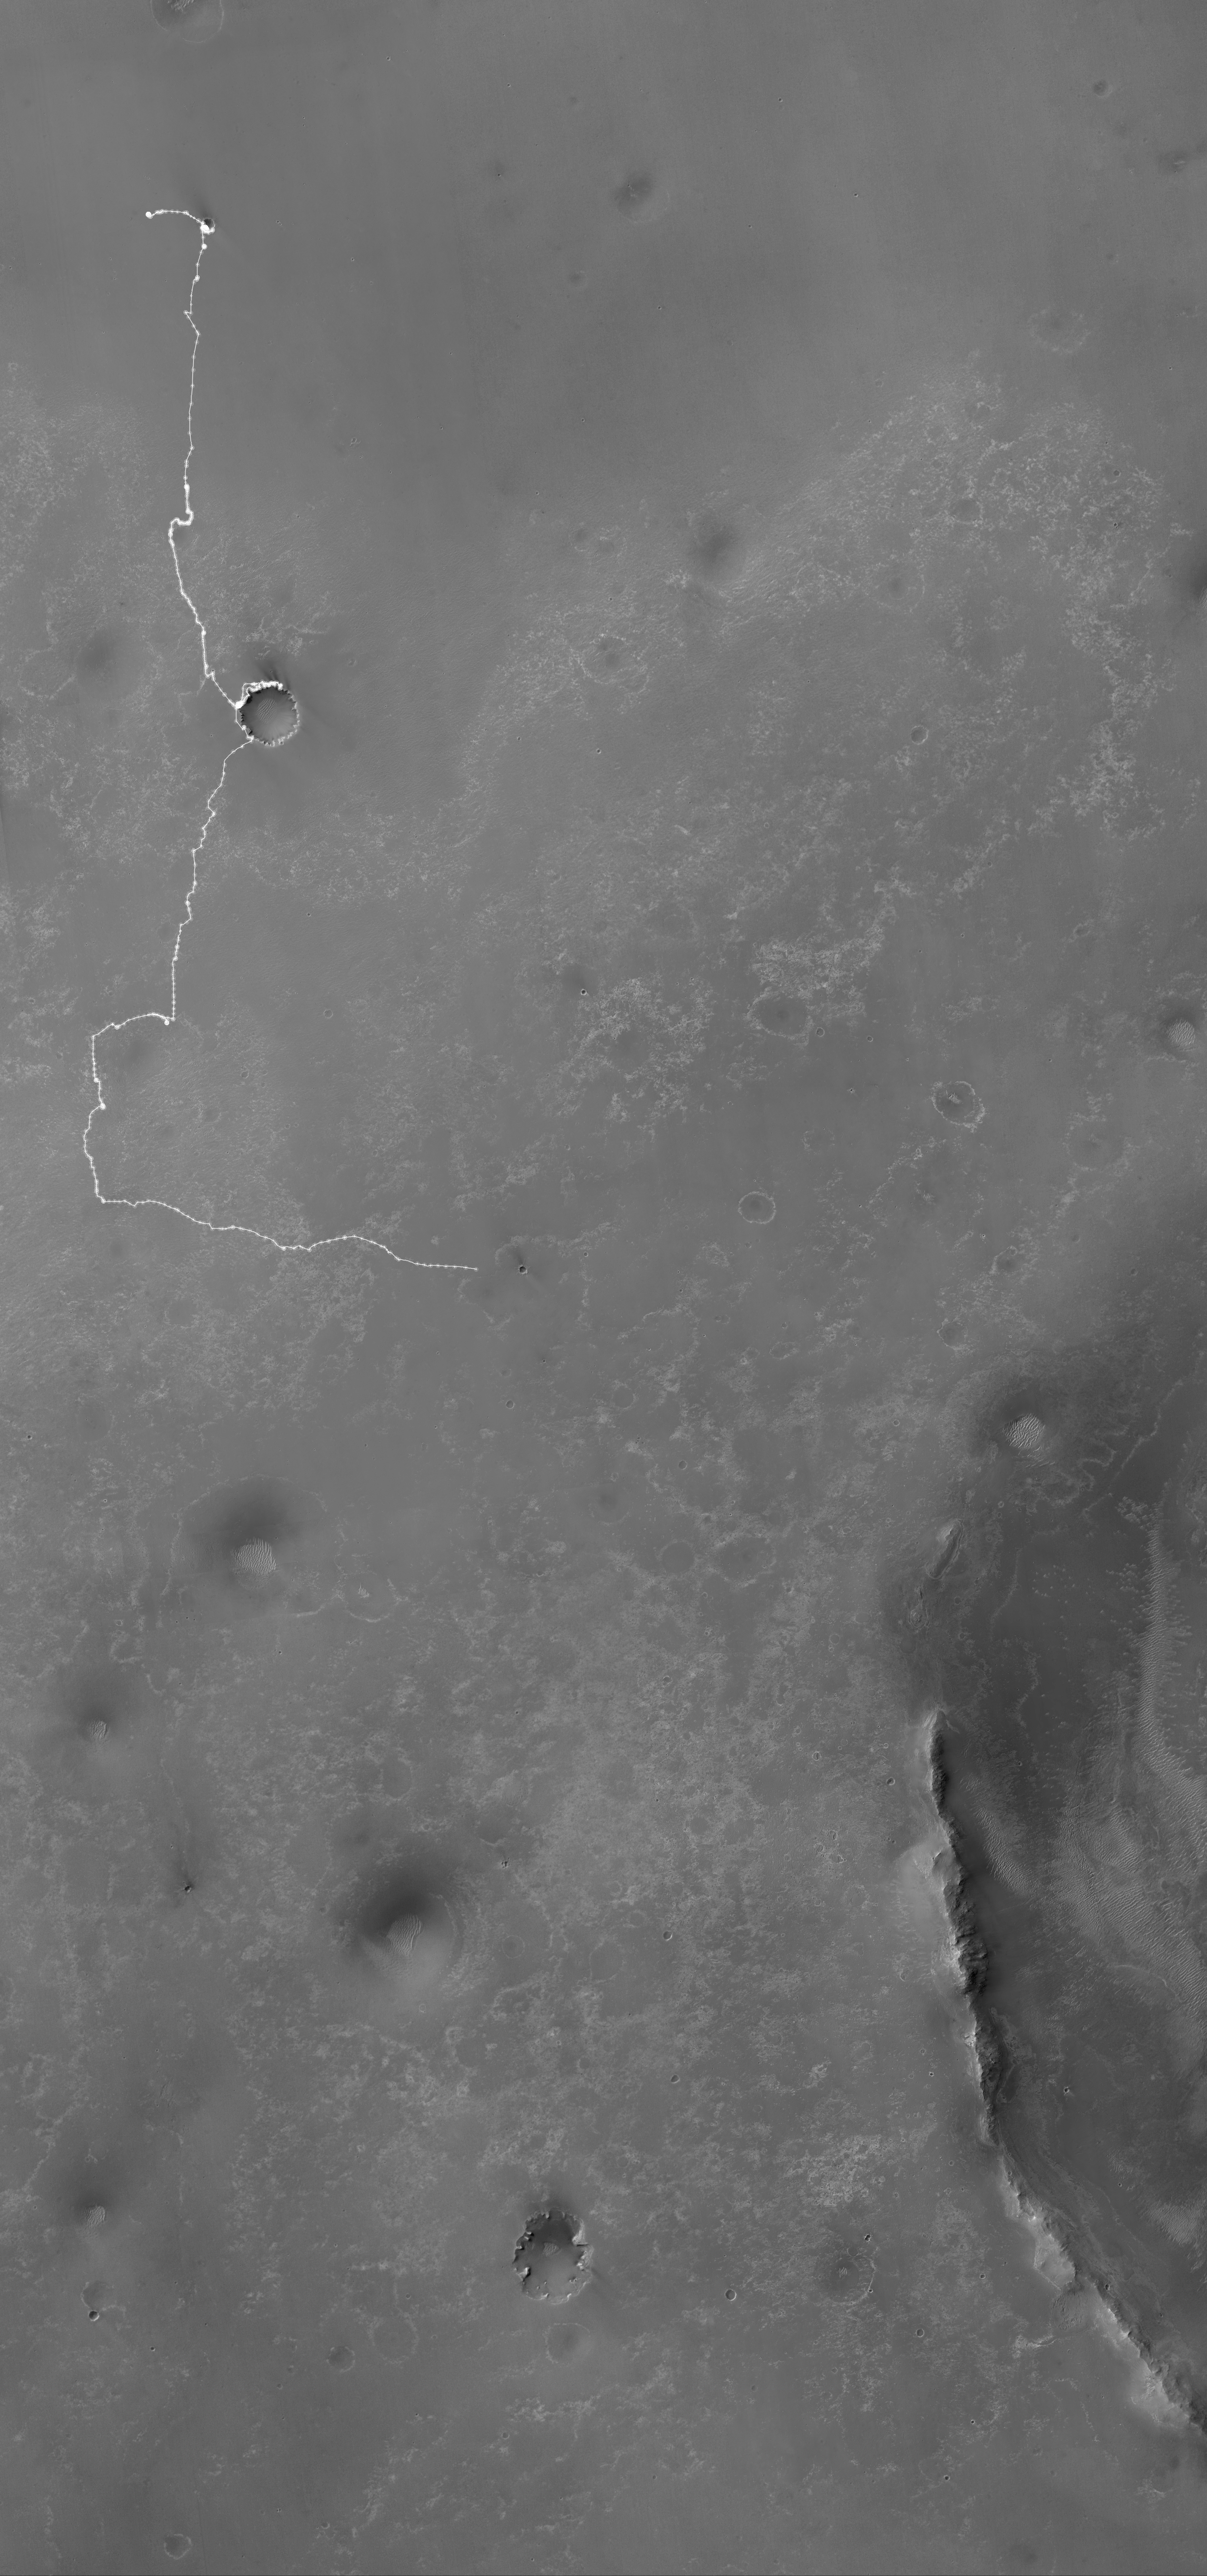

Opportunity’s Martian Traverse Through Sol 2442

The white line on this map shows where NASA’s Mars Rover Opportunity has driven from the place where it landed in January 2004 — inside Eagle Crater, at the upper left end of the track — to where it reached on the 2,442nd Martian day, or sol, of its work on Mars (Dec. 6, 2010). The map covers an area about 14 kilometers (8.7 miles) wide. North is at the top.

An eastward drive of 124 meters (405 feet) on Sol 2442 brought Opportunity to within about 550 meters (1,800 feet) of Santa Maria Crater. Santa Maria, with a diameter about of about 90 meters (295 feet), is nearly as big as Endurance Crater, which Opportunity entered and explored from June to December 2004. Endurance is where the white line near the upper corner of the map bend from eastbound to southbound.

The Sol 2442 drive brought Opportunity’s total odometry to 25.92 kilometers (16.11 miles). The long-term destination of the mission since mid-2008 has been Endeavour Crater, still more than 6 kilometers (3.7 miles) away. The western edge of Endeavour appears in the lower right, including ridges that are part of the crater’s eroded rim. This crater is about 22 kilometer (14 miles) in diameter, dwarfing the largest crater that Opportunity has visited so far, Victoria, which is about 800 meters (half a mile) in diameter. Opportunity explored the rim and interior of Victoria from mid-2006 to mid-2008.

The base map for this traverse map is a mosaic combining images from the High Resolution Imaging Science Experiment camera and the Context Camera, both on NASA’s Mars Reconnaissance Orbiter. It is used by Tim Parker of NASA’s Jet Propulsion Laboratory, Pasadena, for mapping each of Opportunity’s drives based on images taken by the rover after the drive.

Opportunity completed its three-month prime mission in April 2004 and has continued operations in extended missions since then. JPL, a division of the California Institute of Technology in Pasadena, manages the Mars Exploration Rover Project for the NASA Science Mission Directorate, Washington. The University of Arizona, Tucson, operates the High Resolution Imaging Science Experiment. Malin Space Science Systems, San Diego, operates the Context Camera.

Credit: NASA/JPL-Caltech